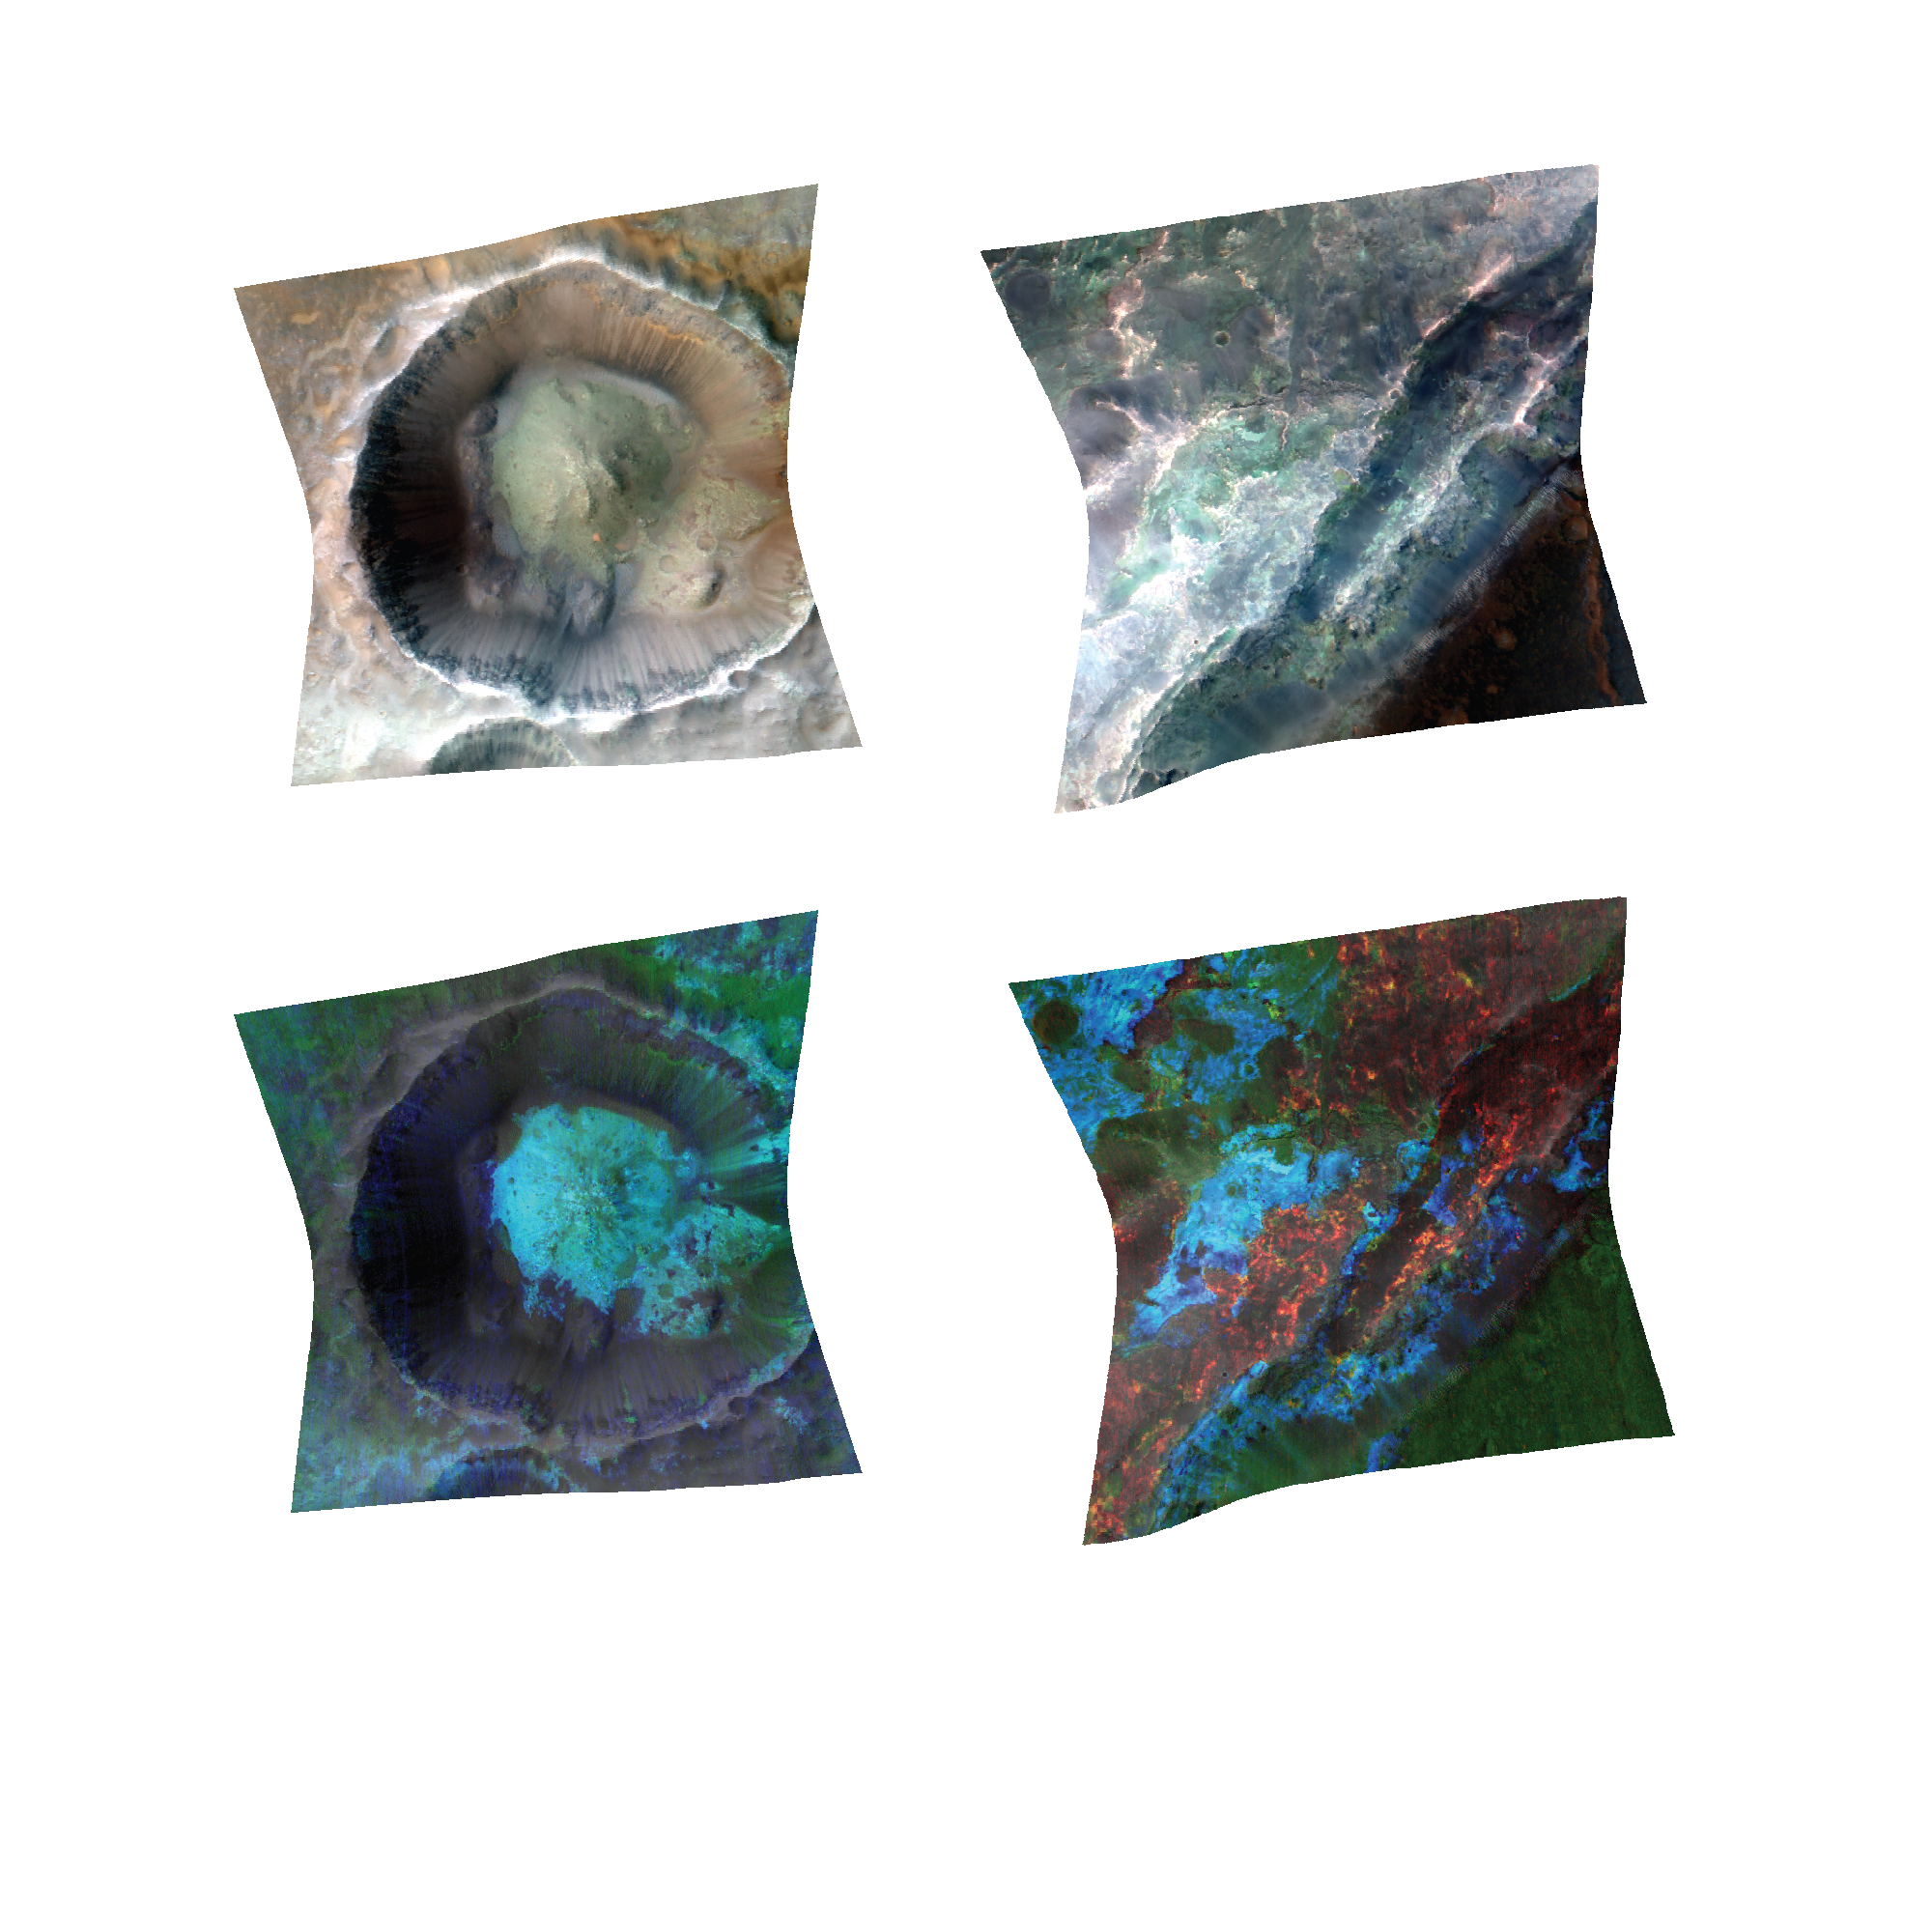

Clay Minerals in Craters and Escarpments on Mars

Impact cratering and erosion combine to reveal the composition of the Martian underground by exposing materials from the subsurface. Investigation of exposed clay minerals at thousands of Martian sites by the Compact Reconnaissance Imaging Spectrometer for Mars (CRISM) on NASA’s Mars Reconnaissance Orbiter suggests a long period of wet, warm conditions, mostly underground.

Infrared light indicates terrains of different composition in false-color infrared images (top) of a crater (left) and an escarpment (right). Each of the scenes is about 6 miles (10 kilometers) wide. The lower images of the same sites show how distinctive absorption bands permit identification and mapping of specific minerals. In the lower images, iron-magnesium clays are mapped in blue. These are the most common clays on Mars, occupying large sections of the deep crust and mostly formed by subsurface water. These clays are beneath unaltered volcanic layers that contain the mineral olivine (green). The site shown in the image on the right also contains aluminum clays (red), which formed by waters near the surface. These clays are uncommon on Mars but are sometimes located on top of iron-magnesium clays in a distinctive stratigraphy, indicating formation later in time.

These two example sites, out of thousands where CRISM has observed clay minerals, are at 10.65 degrees south latitude, 98.22 degrees east longitude (left pair) and 22.06 degrees north latitude, 74.63 degrees east latitude (right pair).

In the top two images, the false color comes from presenting observed brightnesses in three different wavelengths of invisible infrared wavelengths — 2,529 nanometers, 1,506 nanometers and 1,080 nanometers — as red, green and blue, respectively, composited into color images.

In the bottom two images, colors are assigned to absorption-band characteristics: infrared frequencies at which the materials on the Mars surface are less bright compared to their brightness at other frequencies. The data presented as red are pixel-by-pixel absorption-band depths at 2,210 nanometers, the data presented as green are broad absorption-band depths near 1,000 nanometers, and the data presented as blue are the absorption-band depths at 2,300 nanometers. These color data were then overlain and merged with the brightness at 770 nanometers to show the relationship of detected minerals with underlying topography. For more information on mineral mapping and more CRISM images, see http://crism-map.jhuapl.edu .

NASA’s Jet Propulsion Laboratory, a division of the California Institute of Technology, Pasadena, manages the Mars Reconnaissance Orbiter for the NASA Science Mission Directorate, Washington. Lockheed Martin Space Systems, Denver, built the spacecraft. The Johns Hopkins University Applied Physics Laboratory led the effort to build the CRISM instrument and operates CRISM in coordination with an international team of researchers from universities, government and the private sector.

Credit: NASA/JPL-Caltech/JHUAPL